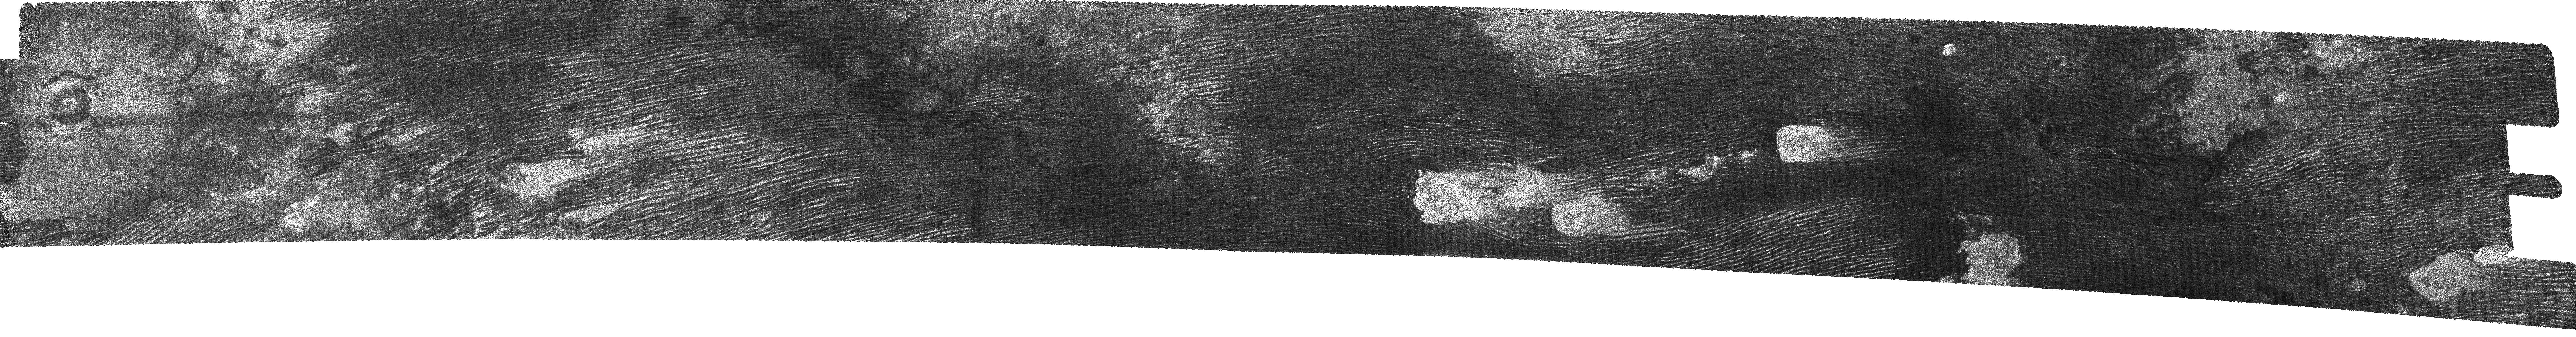

Titan (T17) Viewed by Cassini’s Radar – Sept. 7, 2006

This image of Titan’s surface shows the entire scene obtained by the Cassini radar instrument on Sept. 7, 2006. It includes clear examples of the longitudinal dunes, as well as one of only three positively-identified impact craters (on the far left).

Titan’s longitudinal dunes, first discovered during the third close flyby of Titan in February 2005 (see PIA03555), make up most of Titan’s equatorial dark regions. These run east-west, are around 1 to 2 kilometers (0.6 to 1.2 miles) wide, spaced 1 to 2 kilometers apart, around 100 meters (111 yards) high, and from 10 to over 100 kilometers (6.2 to 62 miles) long. They curve around the bright features in the image — which may be high-standing topographic obstacles — following the prevailing wind pattern. Unlike Earth’s silicate dunes, these may be solid organic particles or ice coated with organic material.

The left (western-most) portion of the image also shows one of only three impact craters confirmed on Titan so far. Roughly 30 kilometers (18.6 miles) in diameter, its center is at 70 degrees west, 10 degrees north. The difference in overall appearance between this crater, which has a central peak, and those without, such as Sinlap (see PIA07368), indicates variations in the conditions of impact, thickness of the crust, or properties of the meteorite that made the crater. The dark floor indicates smooth and/or highly absorbing materials.

The Cassini-Huygens mission is a cooperative project of NASA, the European Space Agency and the Italian Space Agency. The Jet Propulsion Laboratory, a division of the California Institute of Technology in Pasadena, manages the mission for NASA’s Science Mission Directorate, Washington, D.C. The Cassini orbiter was designed, developed and assembled at JPL. The radar instrument was built by JPL and the Italian Space Agency, working with team members from the United States and several European countries.

Credit: NASA/JPL-Caltech/ASI